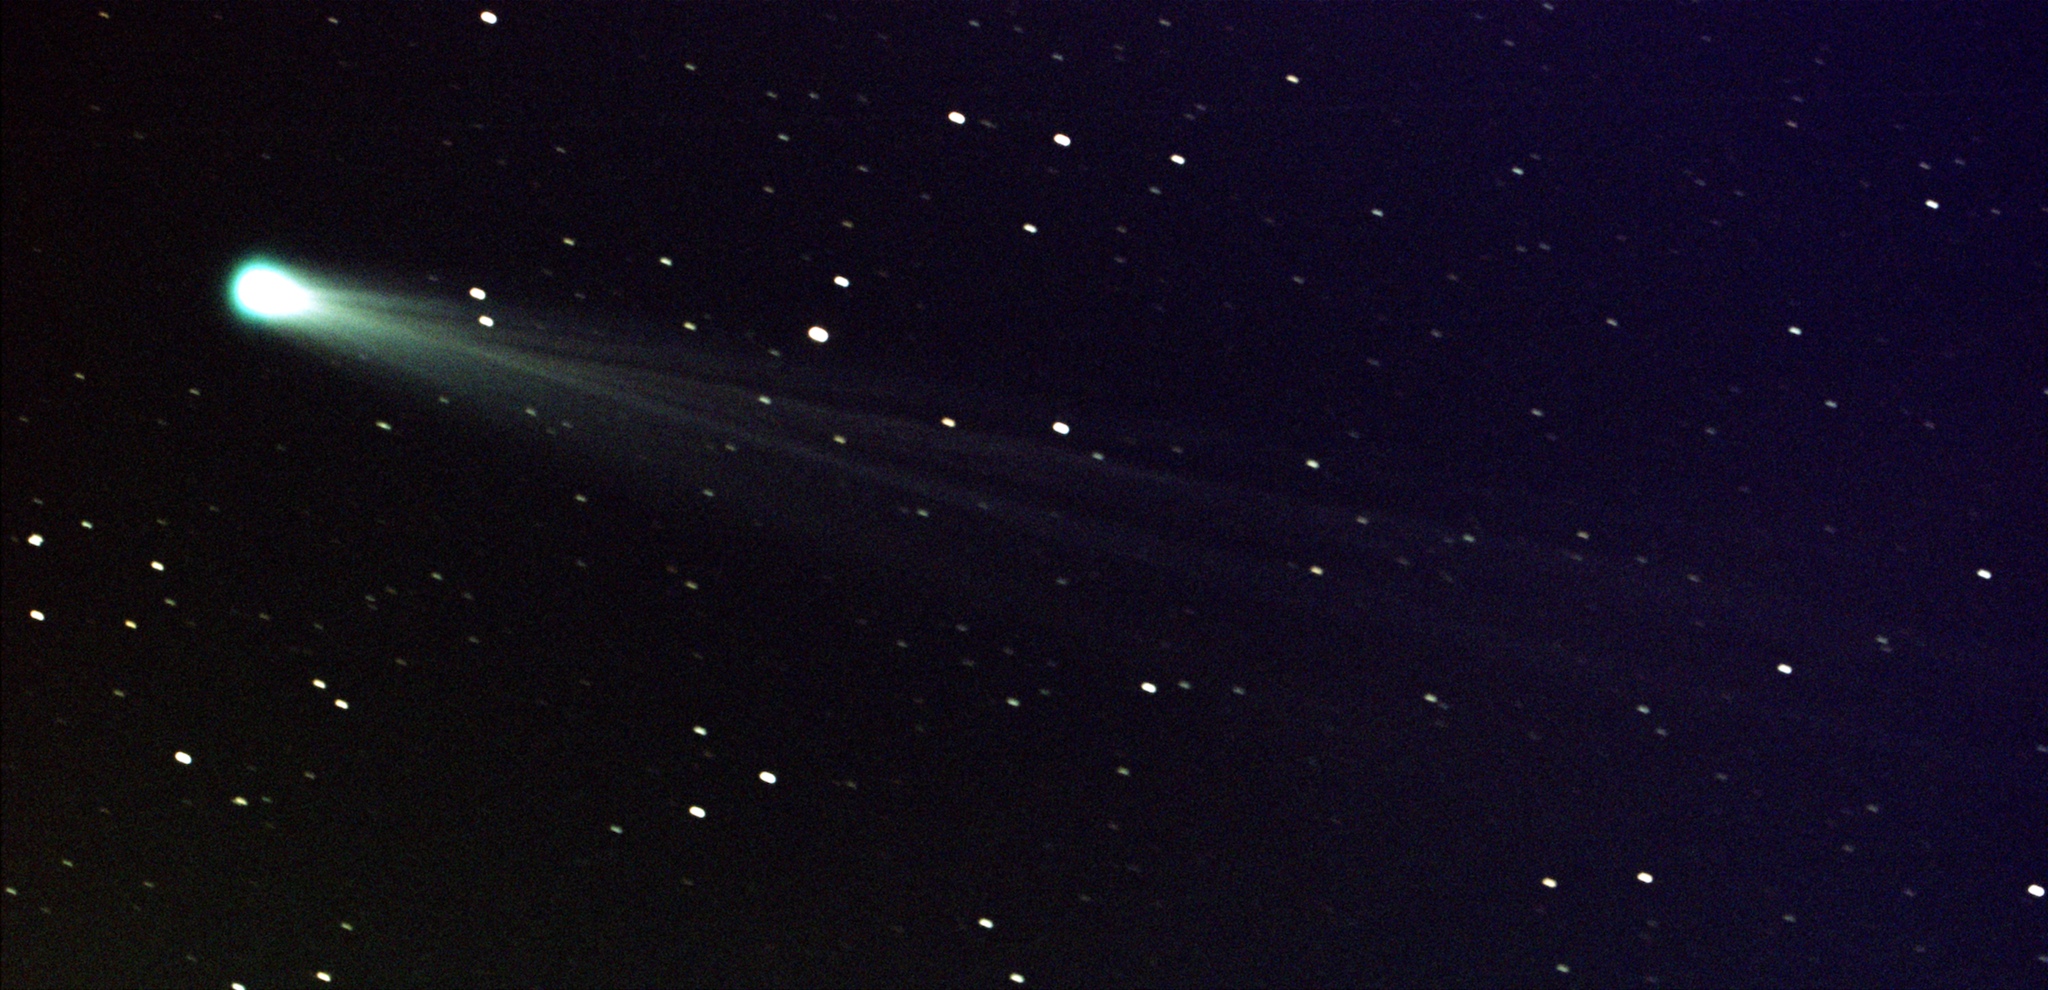

Comet ISON Streaks Toward the Sun

Date: 19 Nov 2013 Comet ISON shows off its tail in this three-minute exposure taken on 19 Nov. 2013 at 6:10 a.m. EST, using a 14-inch telescope located at the Marshall Space Flight Center. The comet is just nine days away from its close encounter with the sun; hopefully it will survive to put on a nice show during the first week of December. The star images are trailed because the telescope is tracking on the comet, which is now exhibiting obvious motion with respect to the background stars over a period of minutes. At the time of this image, Comet ISON was some 44 million miles from the sun -- and 80 million miles from Earth -- moving at a speed of 136,700 miles per hour. -------- More details on Comet ISON: Comet ISON began its trip from the Oort cloud region of our solar system and is now travelling toward the sun. The comet will reach its closest approach to the sun on Thanksgiving Day -- 28 Nov 2013 -- skimming just 730,000 miles above the sun's surface. If it comes around the sun without breaking up, the comet will be visible in the Northern Hemisphere with the naked eye, and from what we see now, ISON is predicted to be a particularly bright and beautiful comet. Catalogued as C/2012 S1, Comet ISON was first spotted 585 million miles away in September 2012. This is ISON's very first trip around the sun, which means it is still made of pristine matter from the earliest days of the solar system’s formation, its top layers never having been lost by a trip near the sun. Comet ISON is, like all comets, a dirty snowball made up of dust and frozen gases like water, ammonia, methane and carbon dioxide -- some of the fundamental building blocks that scientists believe led to the formation of the planets 4.5 billion years ago. NASA has been using a vast fleet of spacecraft, instruments, and space- and Earth-based telescope, in order to learn more about this time capsule from when the solar system first formed. The journey along the way for such a sun-grazing comet can be dangerous. A giant ejection of solar material from the sun could rip its tail off. Before it reaches Mars -- at some 230 million miles away from the sun -- the radiation of the sun begins to boil its water, the first step toward breaking apart. And, if it survives all this, the intense radiation and pressure as it flies near the surface of the sun could destroy it altogether. This collection of images show ISON throughout that journey, as scientists watched to see whether the comet would break up or remain intact. The comet reaches its closest approach to the sun on Thanksgiving Day -- Nov. 28, 2013 -- skimming just 730,000 miles above the sun’s surface. If it comes around the sun without breaking up, the comet will be visible in the Northern Hemisphere with the naked eye, and from what we see now, ISON is predicted to be a particularly bright and beautiful comet. ISON stands for International Scientific Optical Network, a group of observatories in ten countries who have organized to detect, monitor, and track objects in space. ISON is managed by the Keldysh Institute of Applied Mathematics, part of the Russian Academy of Sciences.

Credit: NASA/MSFC/Aaron Kingery